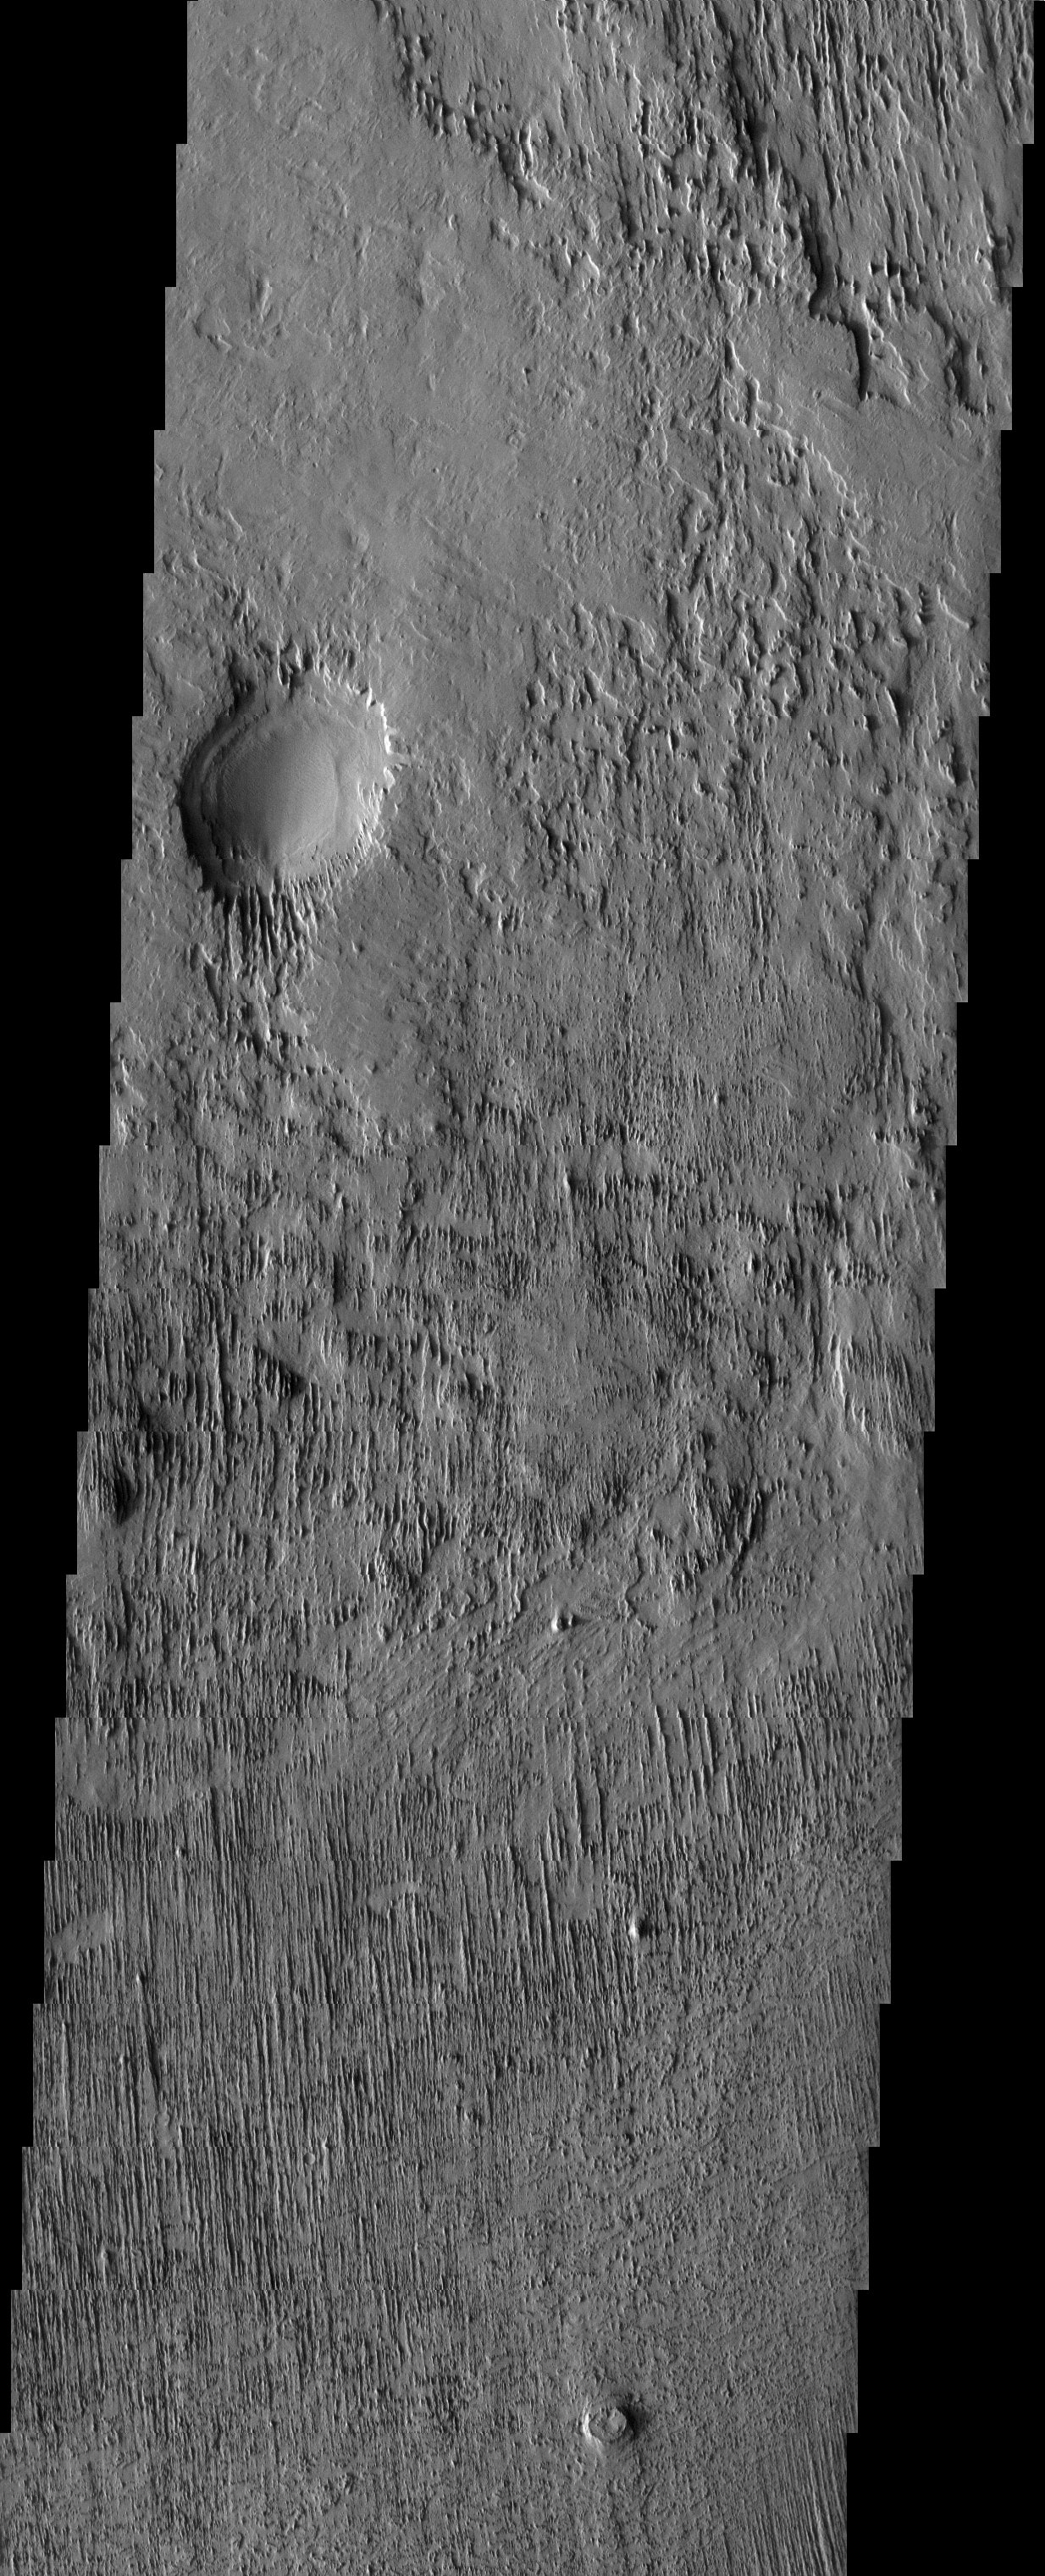

Wind-sculpted Rocks

Released 5 August 2003

Because it does not rain on Mars, the wind is free to shape the surface to the extent that it becomes clear even in spacecraft images. This image shows parallel grooves oriented north to south, slowly eroded by winds of the same alignment. At the bottom of the image, a round mesa is most likely an inverted crater–that is, a crater that has withstood the wind erosion to such a degree that it remains on the surrounding plains as a protruding structure, rather than a hole in the ground.

Image information: VIS instrument. Latitude -12, Longitude 177.3 East (182.7 West). 19 meter/pixel resolution.

Note: this THEMIS visual image has not been radiometrically nor geometrically calibrated for this preliminary release. An empirical correction has been performed to remove instrumental effects. A linear shift has been applied in the cross-track and down-track direction to approximate spacecraft and planetary motion. Fully calibrated and geometrically projected images will be released through the Planetary Data System in accordance with Project policies at a later time.

NASA’s Jet Propulsion Laboratory manages the 2001 Mars Odyssey mission for NASA’s Office of Space Science, Washington, D.C. The Thermal Emission Imaging System (THEMIS) was developed by Arizona State University, Tempe, in collaboration with Raytheon Santa Barbara Remote Sensing. The THEMIS investigation is led by Dr. Philip Christensen at Arizona State University. Lockheed Martin Astronautics, Denver, is the prime contractor for the Odyssey project, and developed and built the orbiter. Mission operations are conducted jointly from Lockheed Martin and from JPL, a division of the California Institute of Technology in Pasadena.

Credit: NASA/JPL/Arizona State University